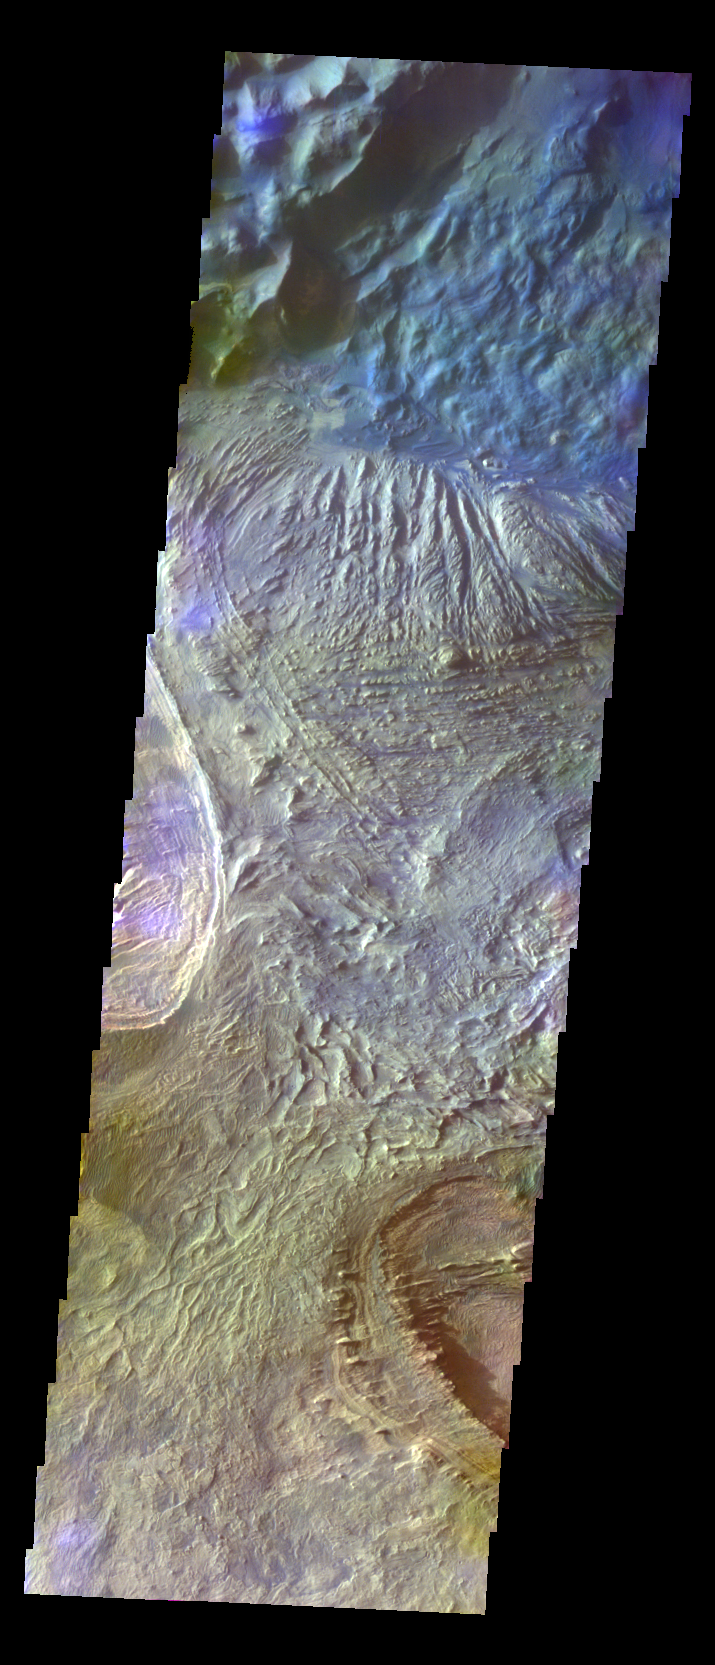

Candor Chasma – False Color

The THEMIS VIS camera contains 5 filters. The data from different filters can be combined in multiple ways to create a false color image. These false color images may reveal subtle variations of the surface not easily identified in a single band image. Today’s false color image shows part of the floor of Candor Chasma.

Credit: NASA/JPL-Caltech/ASU